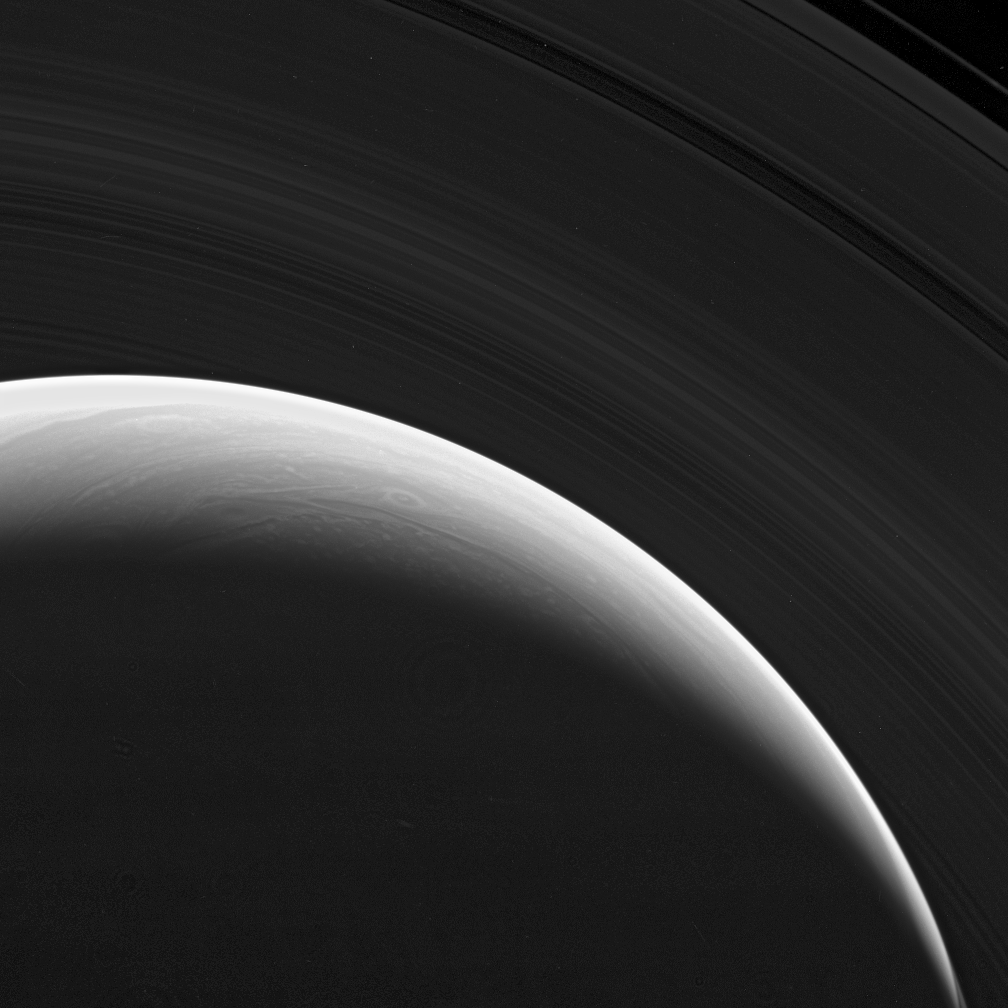

Such Splendor

The Cassini spacecraft gazes down at the marvelous rings and swirling clouds of giant Saturn from above the planet’s north pole.

Such views are possible as the spacecraft performs its “180-degree transfer,” a key navigation maneuver that quickly raises the inclination of Cassini’s orbit and shifts the orbital ellipse around to a different side of the planet, before quickly lowering the inclination again.

The image was taken in visible light with the Cassini spacecraft wide-angle camera on Oct. 30, 2006. Cassini was then at a distance of approximately 1.2 million kilometers (700,000 miles) from Saturn and at a Sun-Saturn-spacecraft, or phase, angle of 142 degrees. Image scale is 67 kilometers (41 miles) per pixel.

The Cassini-Huygens mission is a cooperative project of NASA, the European Space Agency and the Italian Space Agency. The Jet Propulsion Laboratory, a division of the California Institute of Technology in Pasadena, manages the mission for NASA’s Science Mission Directorate, Washington, D.C. The Cassini orbiter and its two onboard cameras were designed, developed and assembled at JPL. The imaging operations center is based at the Space Science Institute in Boulder, Colo.

Credit: NASA/JPL/Space Science Institute